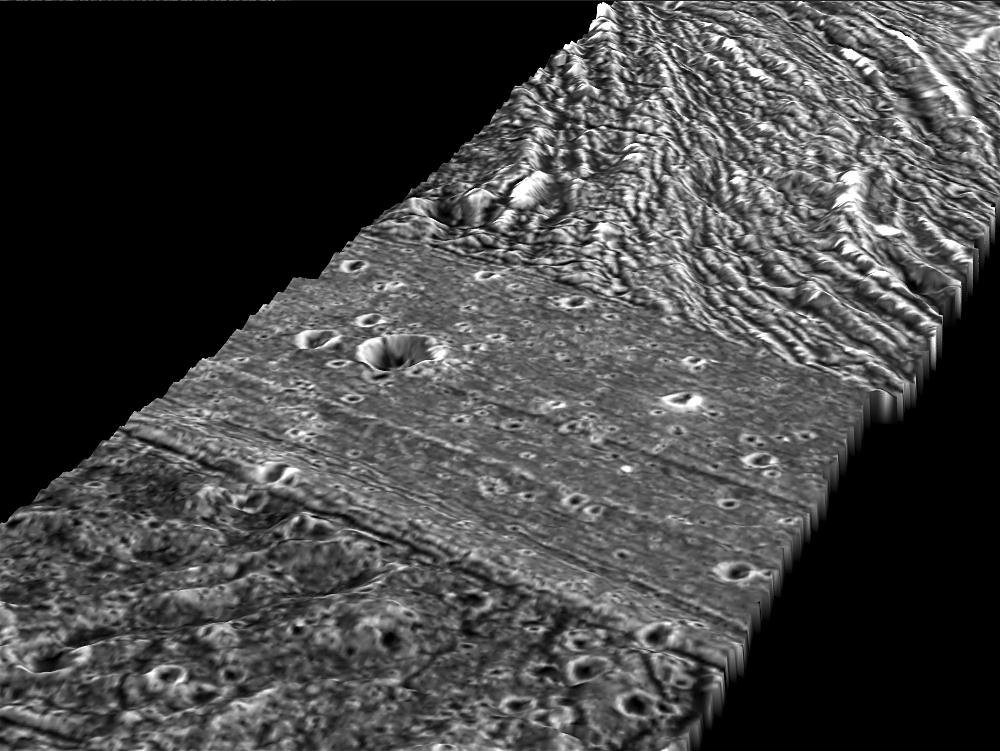

Perspective view of Arbela Sulcus, Ganymede

This view of Arbela Sulcus, a 24-kilometer-wide (15-mile-wide) region of furrows and ridges on Jupiter’s moon Ganymede, shows its relationship to the dark terrain surrounding it. NASA’s Galileo spacecraft took these pictures during its May 20, 2000, flyby of Ganymede.

Arbela Sulcus lies overall slightly lower than the dark terrain of Nicholson Regio, a 3,700 kilometers (3,300 mile) area in the southern hemisphere. However, along the eastern margin (bottom), a portion of the dark terrain (probably an ancient degraded impact crater) lies even lower than Arbela Sulcus. Scientists did not find bright icy material on Arbela Sulcus, indicating that this ridgy area was not created by watery volcanic activity. Instead, they found fine striations covering the surface, along with a series of broader highs and lows that resemble piano keys. This suggests that the movement of underlying tectonic plates deformed the surface.

Combining images from two observations taken from different viewing perspectives provides stereo topographic information, giving valuable clues as to the geologic history of a region.

North is to the right of the image. The Sun illuminates the surface from the west. The image, centered at ?15 degrees latitude and 347 degrees longitude, covers an area approximately 89 by 26 kilometers (55 by 16 miles). The image resolution is 70 meters (230 feet) per picture element. The images were taken on May 20, 2000, at a range of 3,350 kilometers (2,100 miles).

The Jet Propulsion Laboratory, Pasadena, Calif., manages the Galileo mission for NASA’s Office of Space Science, Washington, D.C. JPL is a division of the California Institute of Technology in Pasadena.

This image and other images and data received from Galileo are posted on the Galileo mission home page at http://www.jpl.nasa.gov/galileo. The images were produced by German Aerospace Center (DLR),http://solarsystem.dlr.de/

Credit: NASA/JPL/Brown University